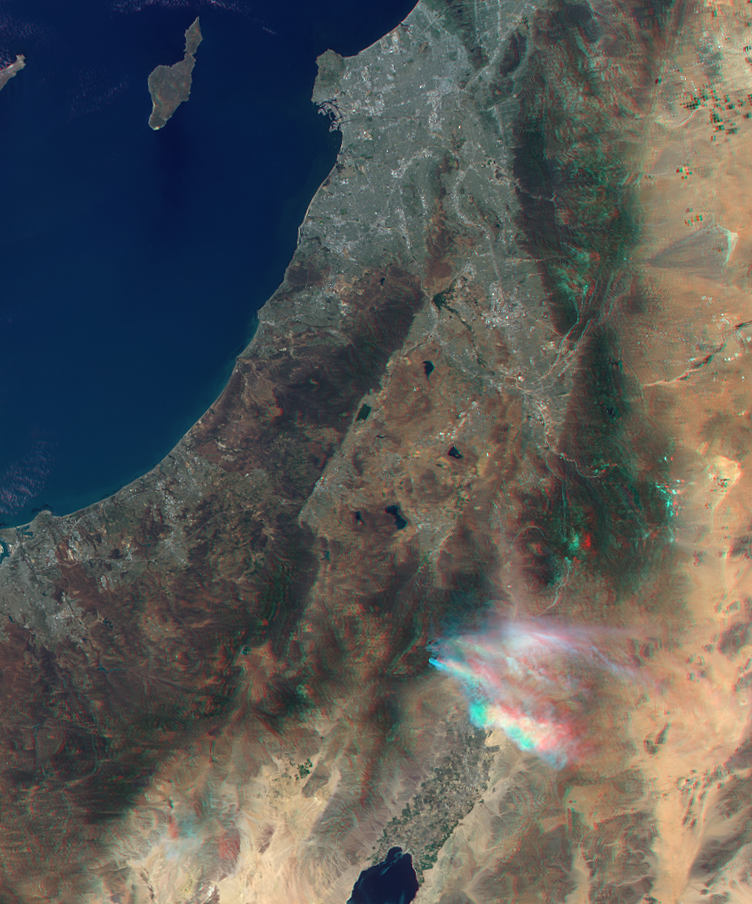

NASA’s MISR Instrument Captures Stereo View of Mountain Fire Near Idyllwild, Calif.

Nearly 20 large wildland fires are currently raging in the western United States, fueled by severe and extreme drought conditions and high daytime temperatures. As of July 19, 2013, the Mountain Fire, which began on July 15 in the San Jacinto Wilderness in Southern California, had grown to more than 24,800 acres (nearly 39 square miles, or 100 square kilometers), forcing the evacuation of the nearby towns of Idyllwild and Fern Valley. More than 3,000 firefighting personnel are on the scene, but due to the ruggedness of the terrain, the fire is currently only 15 percent contained (http://www.inciweb.org/incident/3516/).

The Multi-angle Imaging SpectroRadiometer (MISR) instrument on NASA’s Terra spacecraft passed over the wildfire around 11:40 a.m. PDT on July 17, 2013. By combining information from different MISR cameras, a stereo anaglyph of the smoke plume associated with the Mountain Fire has been produced. The image is best viewed with standard “red/blue” 3-D glasses with the red lens over the left eye. The image is oriented with north to the right. The Pacific Ocean and Santa Catalina Island can be seen in the upper left. The complicated structure of the smoke apparent in the image is due to the presence of wind shear — winds blowing at different speeds and from different directions at different heights in the atmosphere. The height of the terrain in the San Jacinto Mountains can also be made out in the image. Analyses of the MISR data indicate that the smoke from the fire reaches altitudes from 2.5 to 3 miles (4 to 5 kilometers) above sea level with very light winds at this time.

The image extends from about 34.8 degrees north to 32.7 degrees north and 118.5 degrees west to 115.8 degrees west, covering about 143 miles (230 kilometers) in the north-south direction and 155 miles (250 kilometers) in the east-west direction. The images are a portion of the data acquired during Terra orbit 72236 from blocks 63 to 64 within World Reference System-2 path 40.

MISR was built and is managed by NASA’s Jet Propulsion Laboratory, Pasadena, Calif., for NASA’s Science Mission Directorate, Washington, D.C. The Terra satellite is managed by NASA’s Goddard Space Flight Center, Greenbelt, Md. The MISR data were obtained from the NASA Langley Research Center Atmospheric Science Data Center. JPL is a division of the California Institute of Technology.

Credit: NASA/GSFC/LaRC/JPL, MISR Team